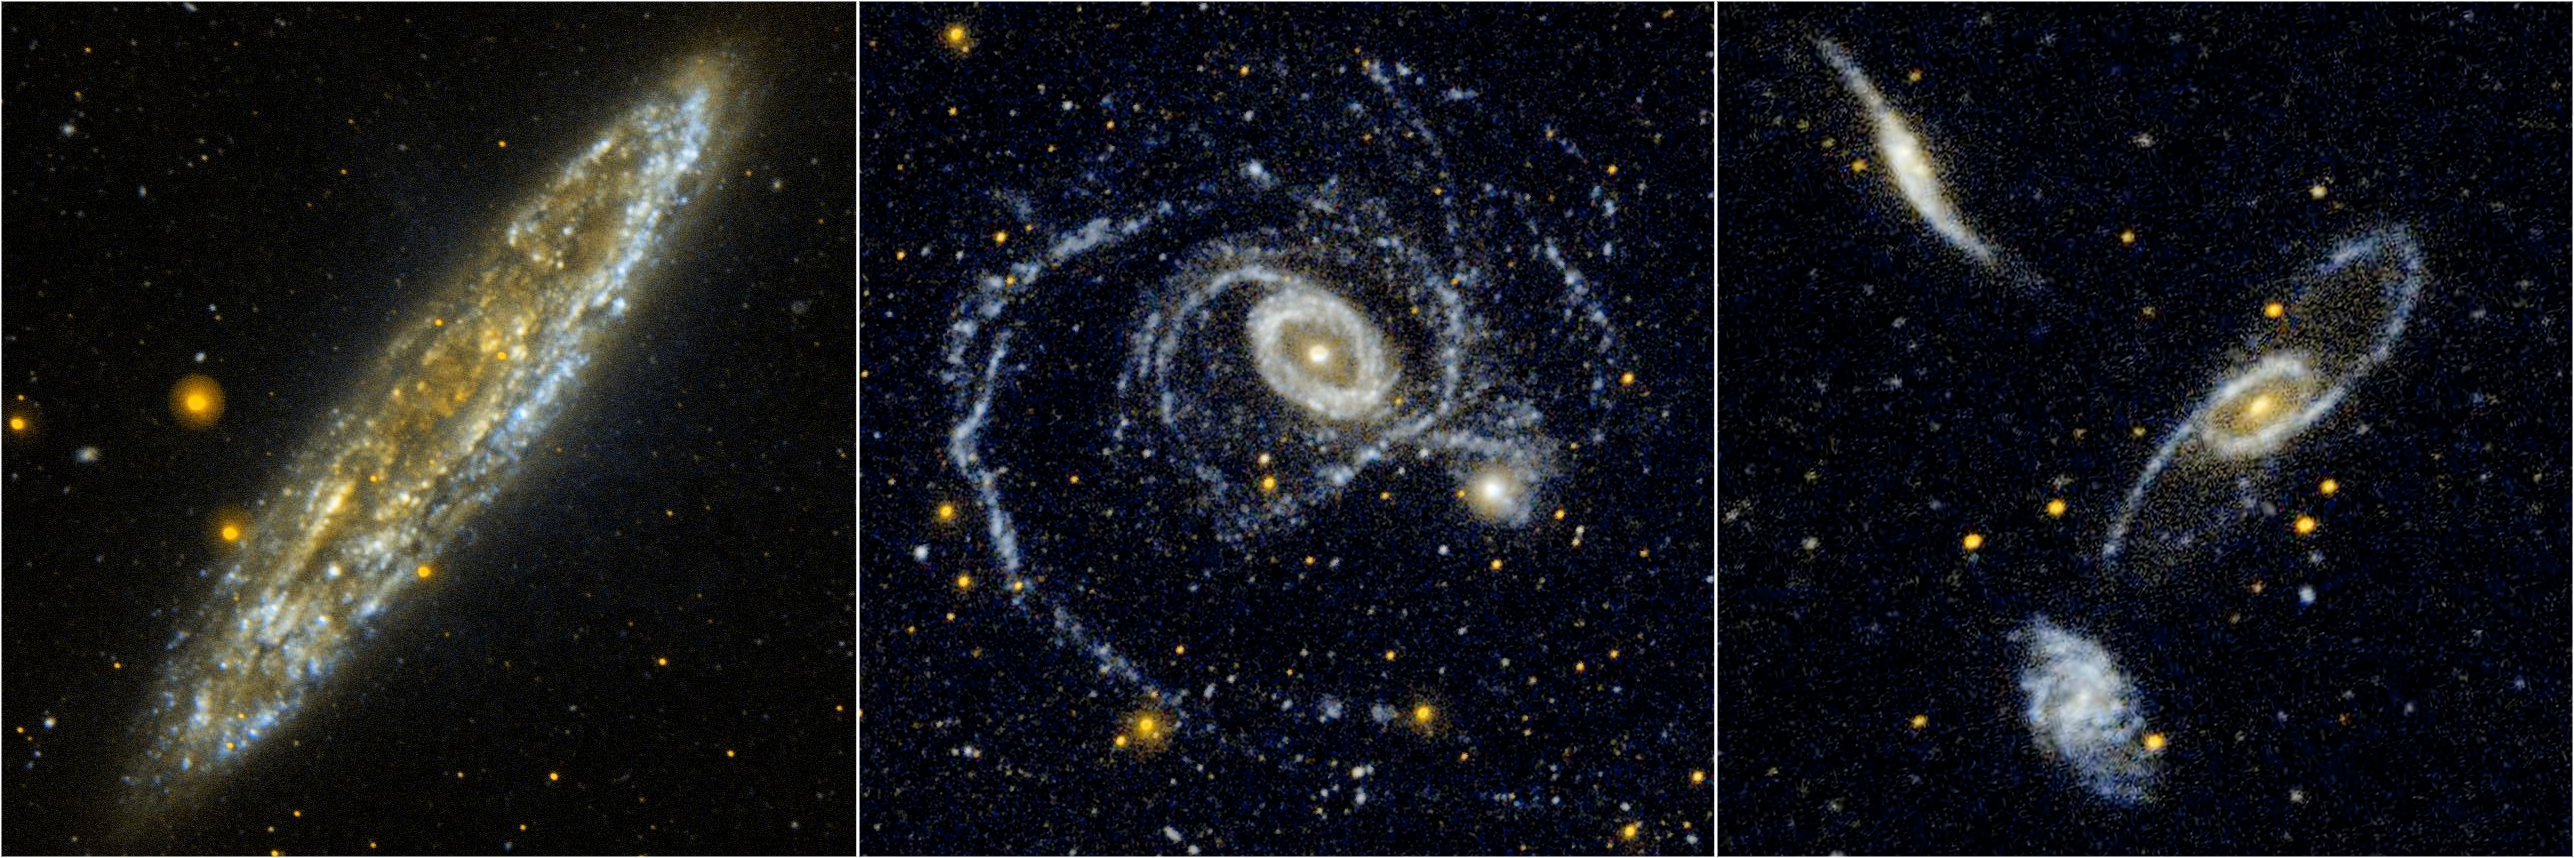

Triple Scoop from Galaxy Hunter

Silver Dollar Galaxy: NGC 253 (figure 1)
Located 10 million light-years away in the southern constellation Sculptor, the Silver Dollar galaxy, or NGC 253, is one of the brightest spiral galaxies in the night sky. In this edge-on view from NASA’s Galaxy Evolution Explorer, the wisps of blue represent relatively dustless areas of the galaxy that are actively forming stars. Areas of the galaxy with a soft golden glow indicate regions where the far-ultraviolet is heavily obscured by dust particles.

Gravitational Dance: NGC 1512 and NGC 1510 (figure 2)
In this image, the wide ultraviolet eyes of NASA’s Galaxy Evolution Explorer show spiral galaxy NGC 1512 sitting slightly northwest of elliptical galaxy NGC 1510. The two galaxies are currently separated by a mere 68,000 light-years, leading many astronomers to suspect that a close encounter is currently in progress.

The overlapping of two tightly wound spiral arm segments makes up the light blue inner ring of NGC 1512. Meanwhile, the galaxy’s outer spiral arm is being distorted by strong gravitational interactions with NGC 1510.

Galaxy Trio: NGC 5566, NGC 5560, and NGC 5569 (figure 3)
NASA’s Galaxy Evolution Explorer shows a triplet of galaxies in the Virgo cluster: NGC 5560 (top galaxy), NGC 5566 (middle galaxy), and NGC 5569 (bottom galaxy).

The inner ring in NGC 5566 is formed by two nearly overlapping bright arms, which themselves spring from the ends of a central bar. The bar is not visible in ultraviolet because it consists of older stars or low mass stars that do not emit energy at ultraviolet wavelengths. The outer disk of NGC 5566 appears warped, and the disk of NGC 5560 is clearly disturbed. Unlike its galactic neighbors, the disk of NGC 5569 does not appear to have been distorted by any passing galaxies.

Credit: NASA/Caltech-JPL